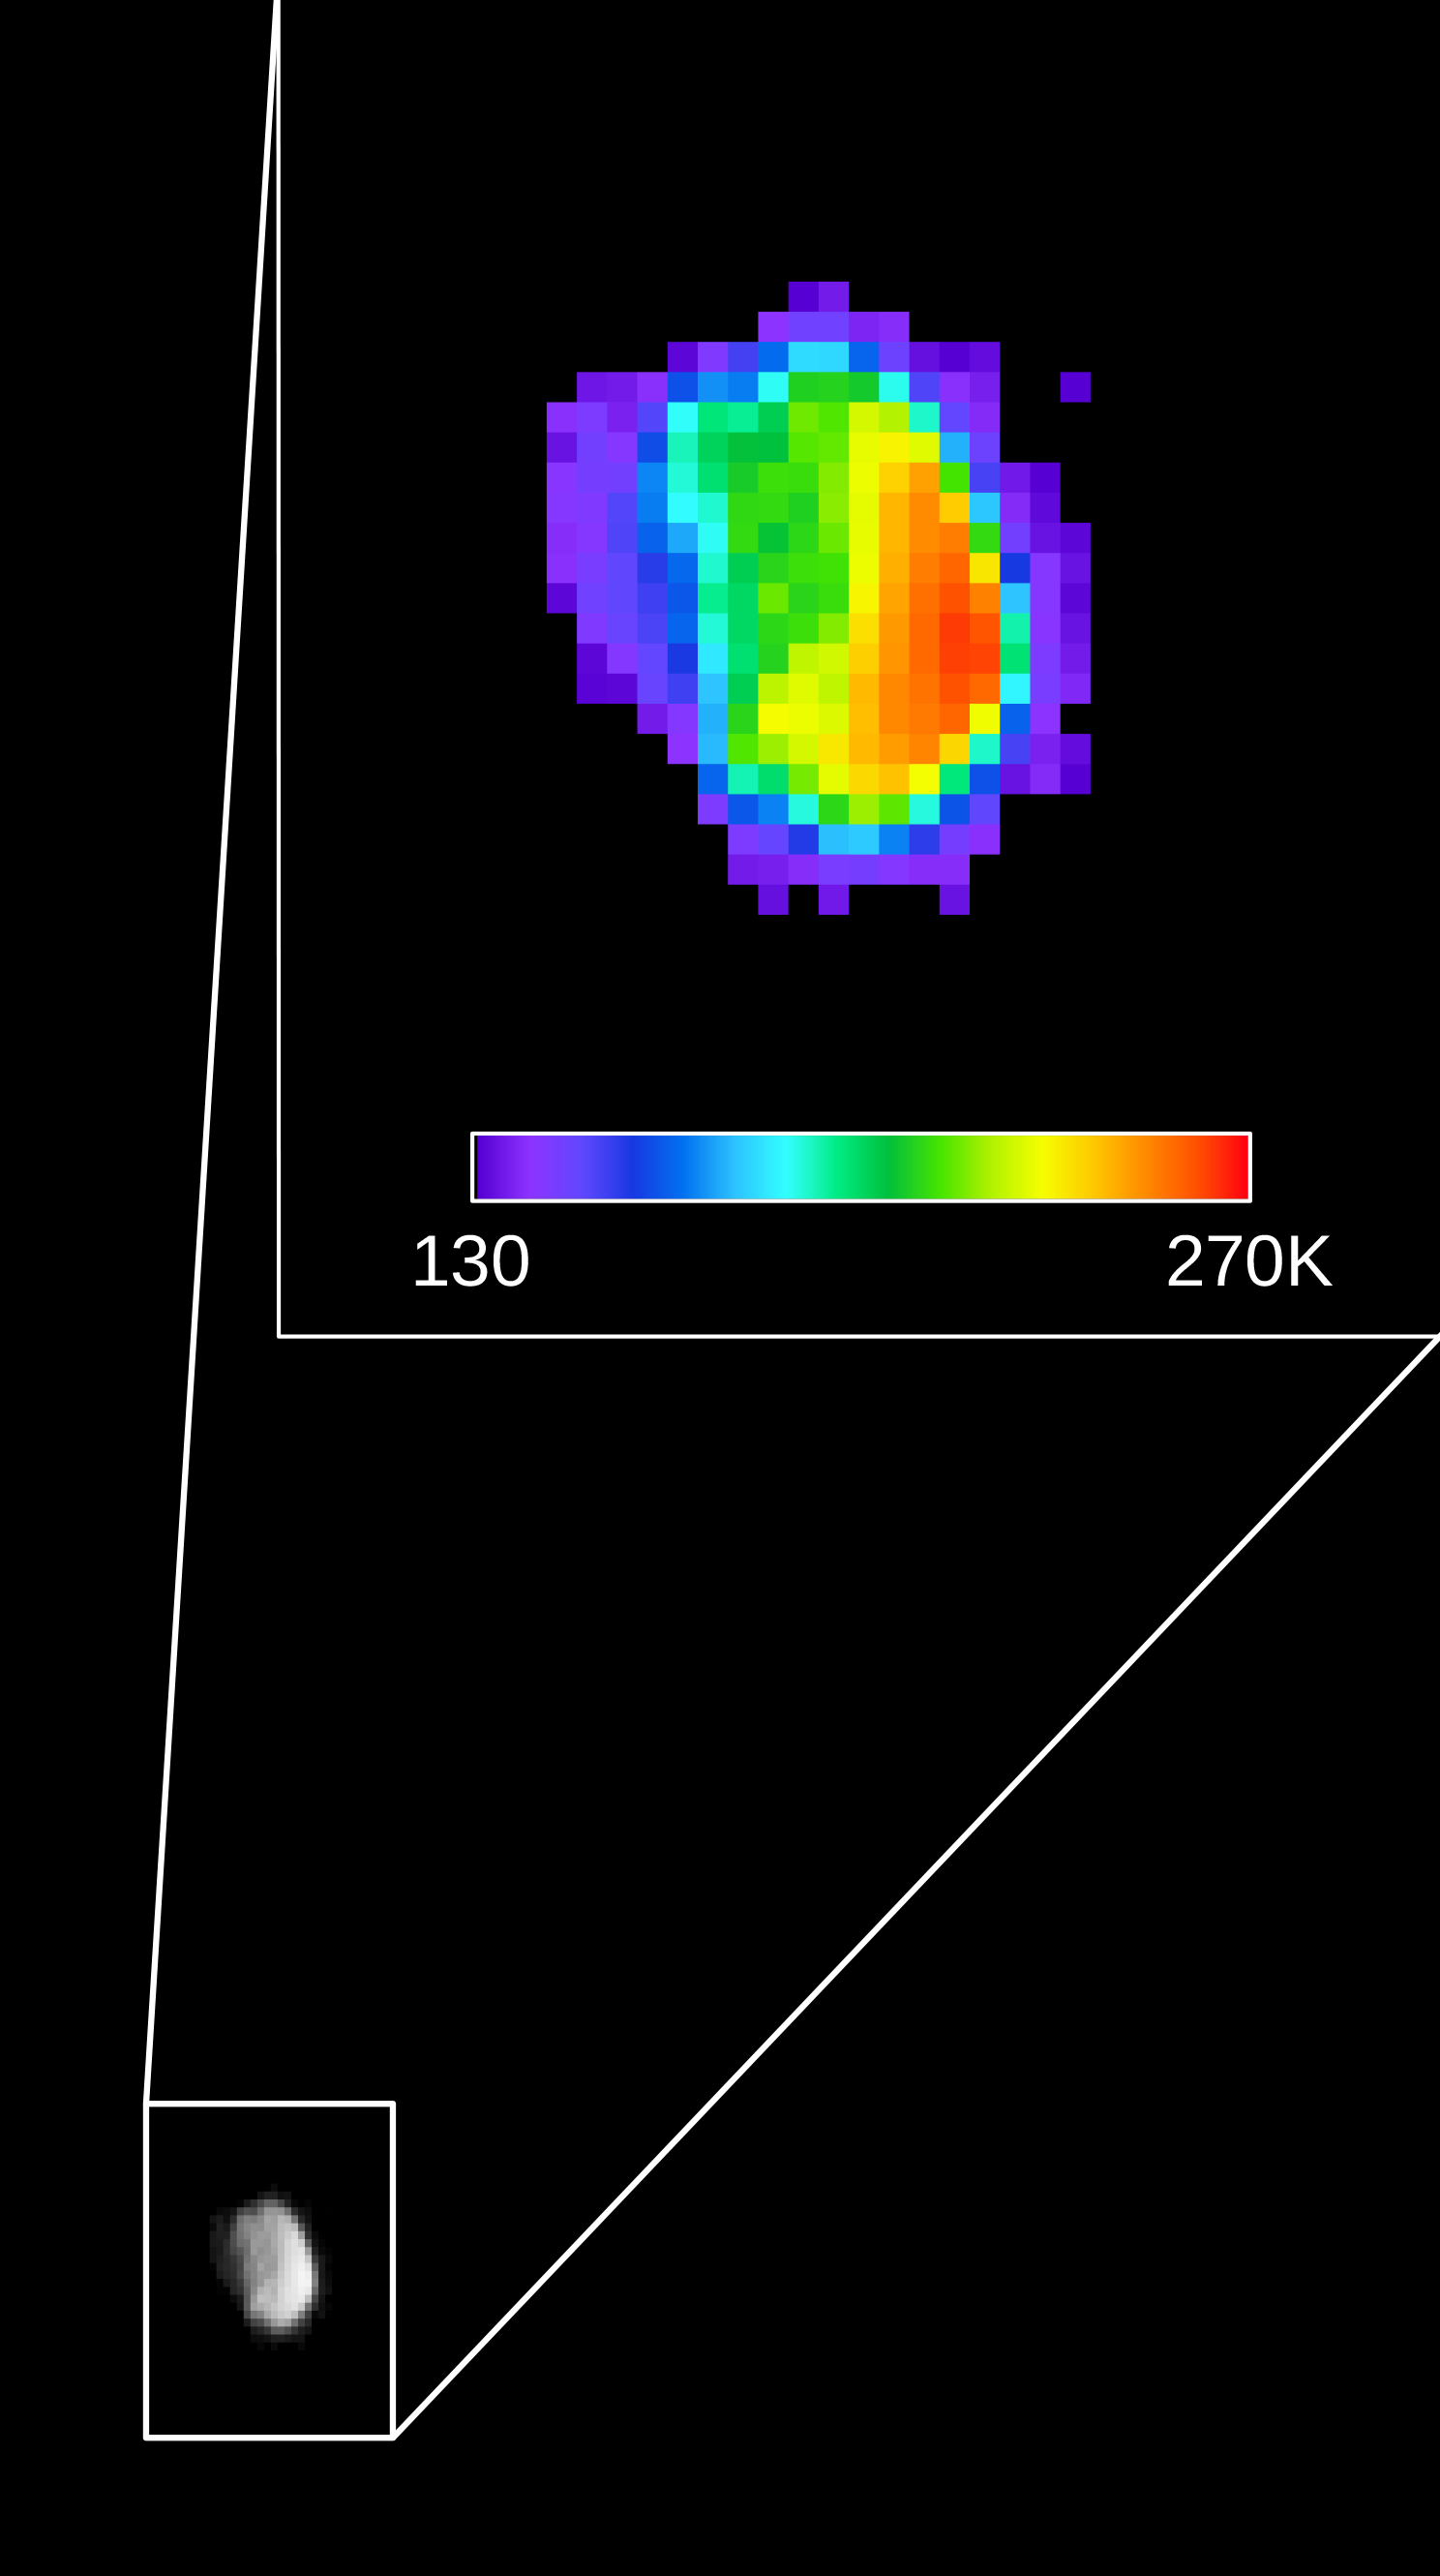

Martian Moon Phobos in Thermal Infrared Image

Colors in this image of the Martian moon Phobos indicate a range of surface temperatures detected by observing the moon on Sept. 29, 2017, with the Thermal Emission Imaging System (THEMIS) camera on NASA’s Mars Odyssey orbiter.

The left edge of the small moon was in darkness, and the right edge in morning sunlight. Phobos has an oblong shape with average diameter of about 14 miles (22 kilometers). Temperature information was derived from thermal-infrared imaging such as the grayscale image shown smaller at lower left with the moon in the same orientation. The color-coding merges information from THEMIS observations made in four thermal-infrared wavelength bands, centered from 11.04 microns to 14.88 microns.

The scale bar correlates color-coding to the temperature range on the Kelvin scale, from 130 K (minus 226 degrees Fahrenheit) for dark purple to 270 K (26 degrees F) for red. Researchers will analyze the surface-temperature information from this observation and possible future THEMIS observations to learn how quickly the surface warms after sunup or cools after sundown. That could provide information about surface materials, because larger rocks heat or cool more slowly than smaller particles do.

Researchers have been using THEMIS to examine Mars since early 2002, but the maneuver turning the orbiter around to point the camera at Phobos was developed only recently. Odyssey orbits Mars at an altitude of about 250 miles (400 kilometers), much closer to the planet than to Phobos, which orbits about 3,700 miles (6,000 kilometers) above the surface of Mars. The distance to Phobos from Odyssey during the observation was about 3,424 miles (5,511 kilometers).

THEMIS was developed by and is operated by a team based at Arizona State University, Tempe. NASA’s Jet Propulsion Laboratory, Pasadena, California, manages the Mars Odyssey mission for NASA’s Science Mission Directorate, Washington. Lockheed Martin Space Systems, Denver, built the orbiter and partners in its operation. JPL is a division of Caltech in Pasadena.

Credit: NASA/JPL-Caltech/ASU/SSI